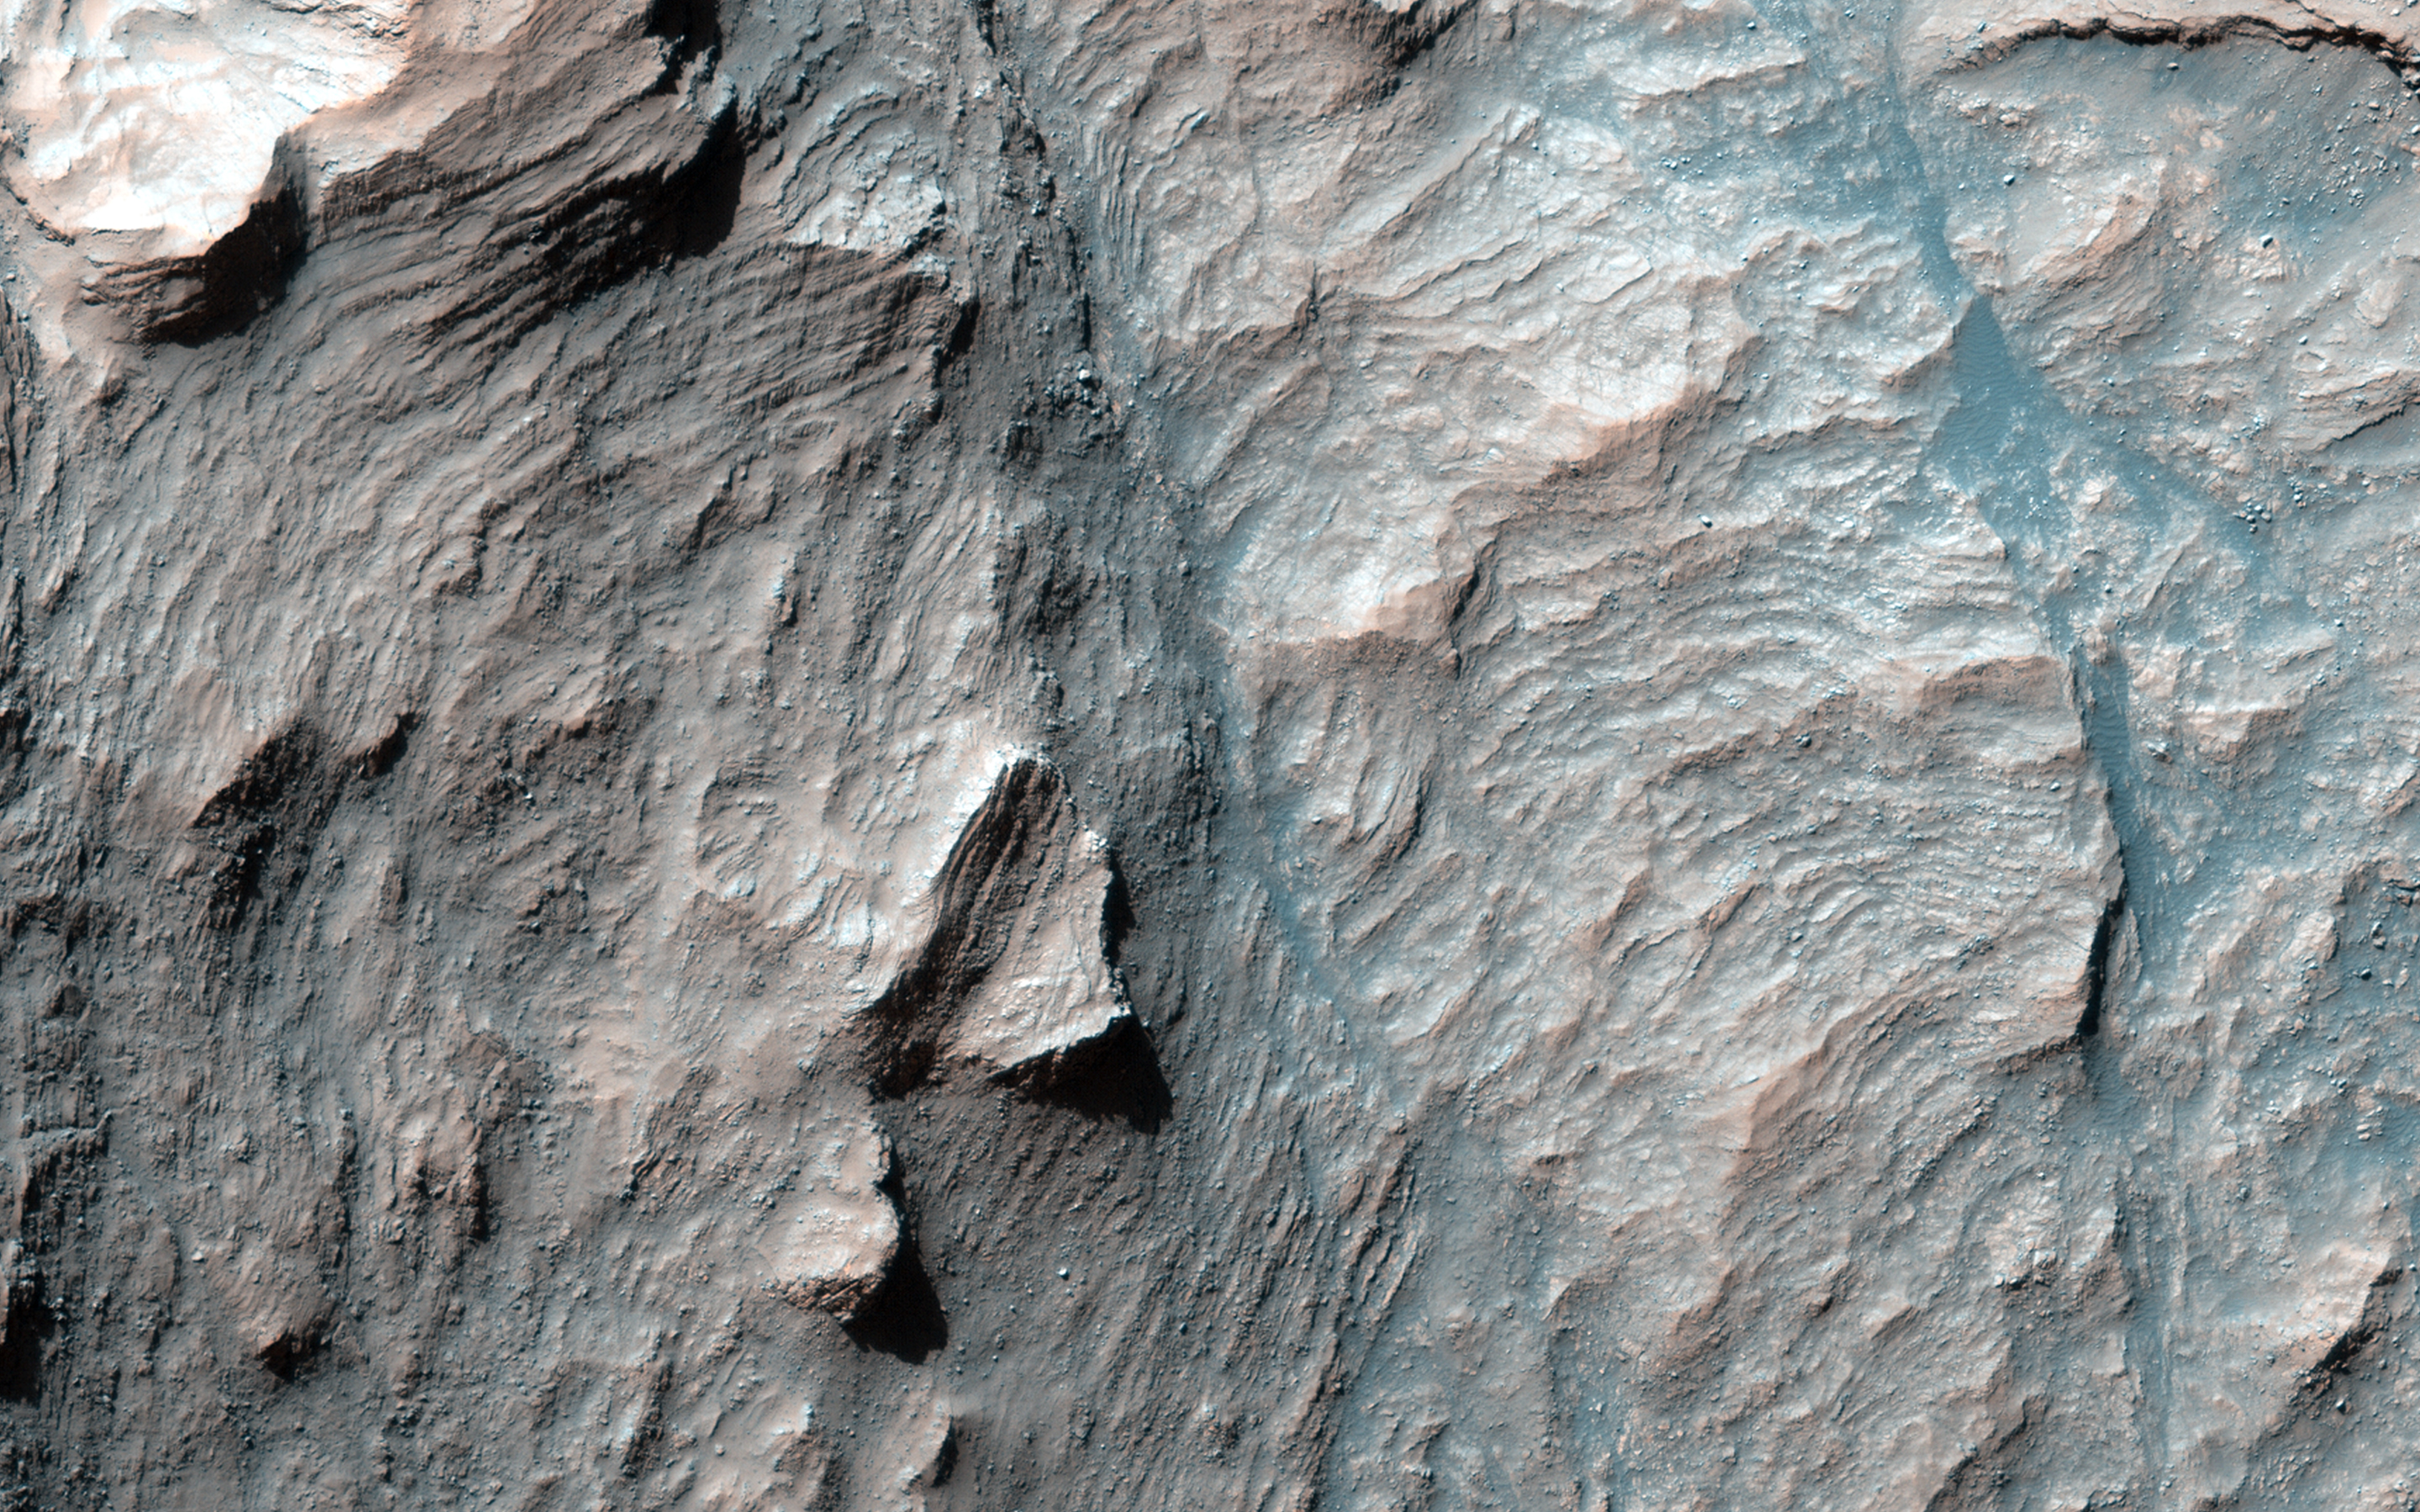

Beautiful Layers in the Central Uplift of Mazamba Crater

This is only one of four impact craters known that possesses intact layers exposed in the central uplift.

Scientists believe this layered material originates from kilometers beneath the present surface and is raised up during the formation of the crater itself. These craters give us a window into these deep layers, which would otherwise remain hidden.

HiRISE is one of six instruments on NASA’s Mars Reconnaissance Orbiter. The University of Arizona, Tucson, operates the orbiter’s HiRISE camera, which was built by Ball Aerospace & Technologies Corp., Boulder, Colo. NASA’s Jet Propulsion Laboratory, a division of the California Institute of Technology in Pasadena, manages the Mars Reconnaissance Orbiter Project for the NASA Science Mission Directorate, Washington.

Credit: NASA/JPL-Caltech/Univ. of Arizona